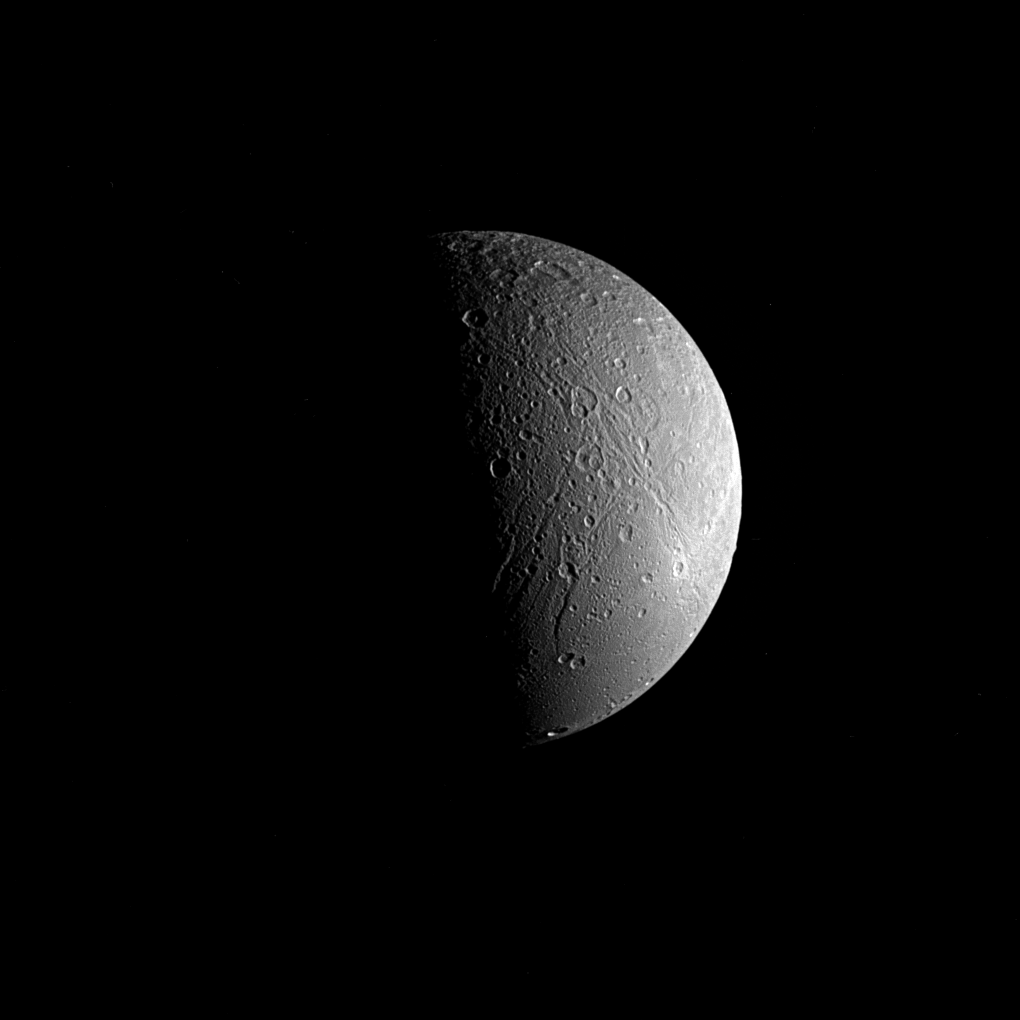

Half-lit Dione

Saturn’s moon Dione is captured in this view from NASA’s Cassini spacecraft, half in shadow and half in light. Sinuous canyons carve interconnected paths across the moon’s icy landscape. Subtle variations in brightness hint at differences in composition, as well as the size and shape of grains in Dione’s surface material, or regolith.

Cassini spent more than a decade at Saturn studying Dione (698 miles or 1,123 kilometers across) and the planet’s many other moons as part of the quest to understand how the moons formed and evolved, and how they are connected.

This view looks toward the side of Dione that faces away from Saturn. North is up and rotated 59 degrees to the right. The image was taken in visible light with the Cassini spacecraft narrow-angle camera on June 22, 2017.

The view was obtained at a distance of approximately 224,000 miles (360,000 kilometers) from Dione. Image scale is 1.4 mile (2.2 kilometers) per pixel.

The Cassini spacecraft ended its mission on Sept. 15, 2017.

The Cassini mission is a cooperative project of NASA, ESA (the European Space Agency) and the Italian Space Agency. The Jet Propulsion Laboratory, a division of Caltech in Pasadena, manages the mission for NASA’s Science Mission Directorate, Washington. The Cassini orbiter and its two onboard cameras were designed, developed and assembled at JPL. The imaging operations center is based at the Space Science Institute in Boulder, Colorado.

Credit: NASA/JPL-Caltech/Space Science Institute